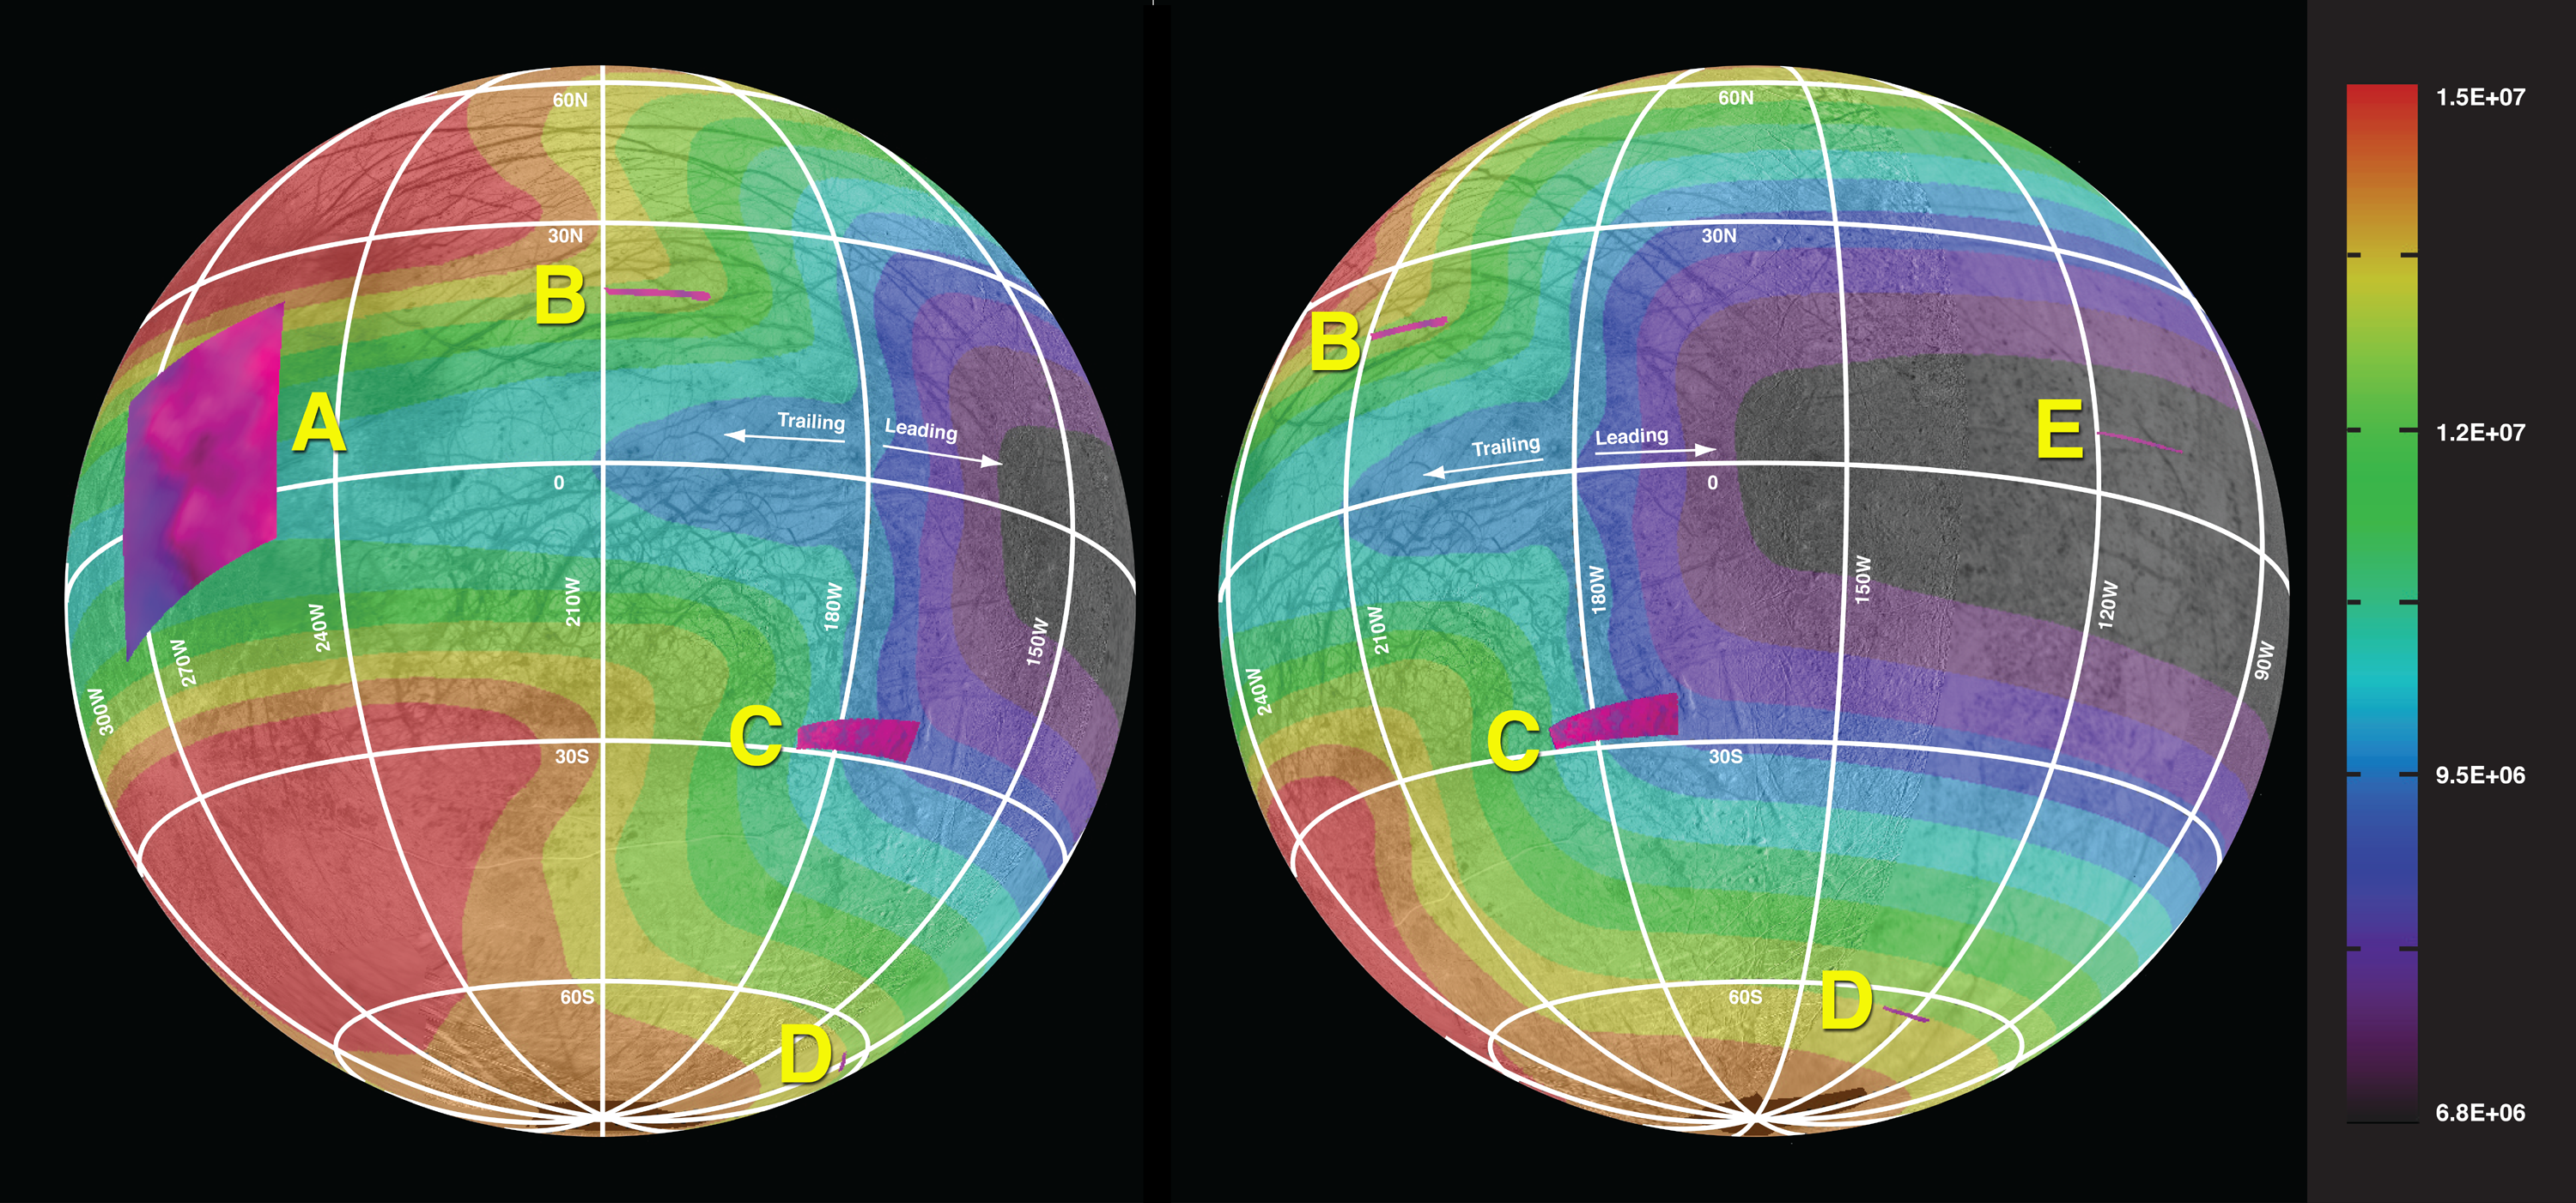

Energy From Above Affecting Surface of Europa

This graphic of Jupiter’s moon Europa maps a relationship between the amount of energy deposited onto the moon from charged-particle bombardment and the chemical contents of ice deposits on the surface in five areas of the moon (labeled A through E).

Energetic ions and electrons tied to Jupiter’s powerful magnetic field smack into Europa as the field sweeps around Jupiter. The magnetic field travels around Jupiter even faster than Europa orbits the planet. Most of the energetic particles hitting Europa strike the moon’s “trailing hemisphere,” the half facing away from the direction Europa travels in its orbit. The “leading hemisphere,” facing in the direction of travel, receives fewer of the charged particles.

Researchers assessed the amount of sulfate hydrates — compared with relatively pristine water — in the surface ice in five widely distributed areas of Europa. They used data from observations made by the near infrared spectrometer (NIMS) instrument on NASA’s Galileo spacecraft, which orbited Jupiter from 1995 to 2003. They found that the concentration of frozen sulfuric acid on the surface varies greatly. It ranges from undetectable levels near the center of Europa’s leading hemisphere, to more than half of the surface material near the center of the trailing hemisphere. The concentration is closely related to the amount of energy received from electrons and sulfur ions striking the surface, with a distribution controlled by interactions between Jupiter and Europa’s magnetic fields.

This pattern could provide direction for the best places to study the surface of Europa for learning about material churned up from the moon’s subsurface, which includes a deep saltwater ocean beneath an icy shell. The portions of the surface least affected by the bombardment of charged particles from above are most likely to preserve the original chemical compounds that erupted from the interior. Understanding the chemical ingredients of Europa’s subsurface ocean could help scientists determine whether, as many suspect, the ocean could have supported life in the past or even now.

The images of Europa used for the base maps of this figure were taken by the solid state imager on Galileo. The areas labeled A through E are the areas covered by five sets of NIMS observations, and color-coded with darker, bluer portions having more sulfate hydrates and brighter, pinker portions having more water ice. The mapped patterns for energy input are derived from models for the flux of electrons and ions delivered by Jupiter’s magnetic field. The color-code key at the right is labeled in units of mega electron volts per square centimeter per second.

Credit: NASA/JPL-Caltech/Univ. of Ariz./JHUAPL/Univ. of Colo.